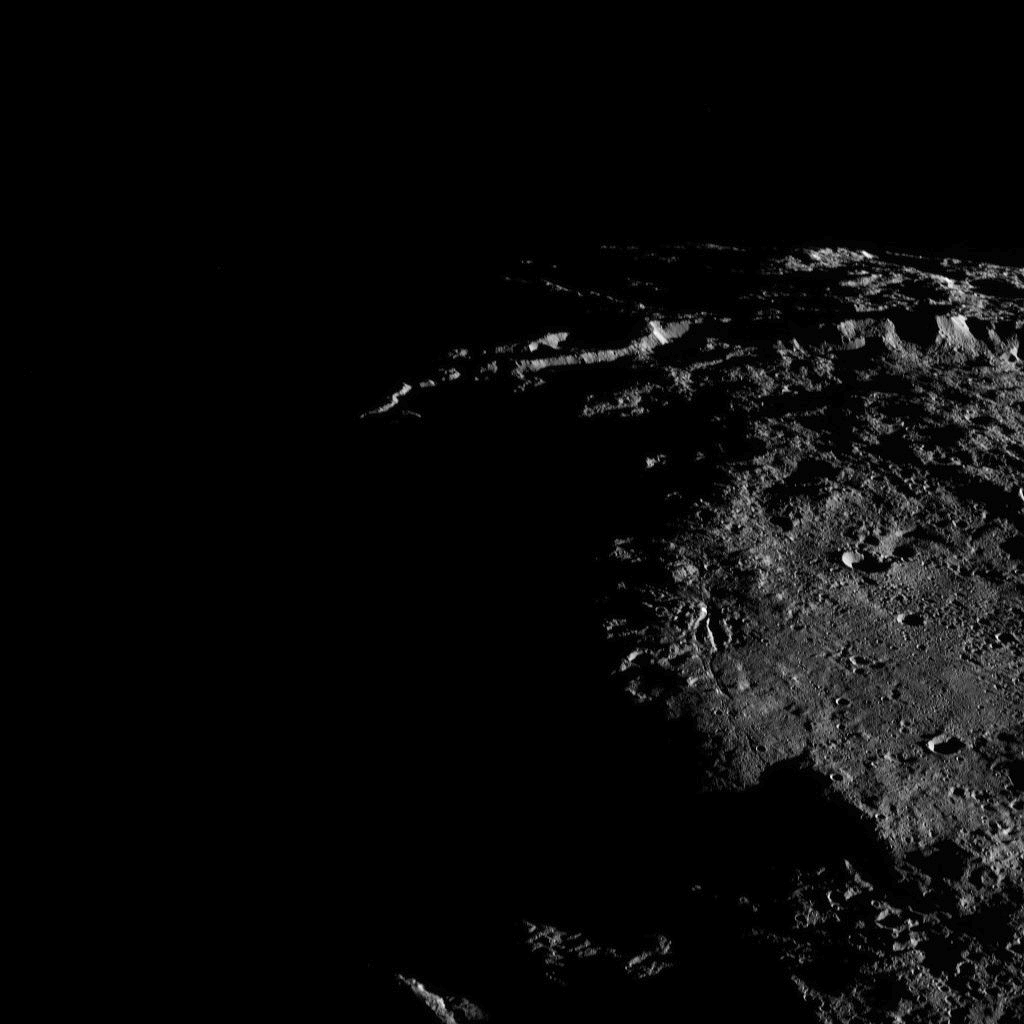

Dawn XMO2 Image 16

Sunlit cliffs tower above Yalode Crater on Ceres in this shadowy perspective view. At 152 miles (260 kilometers) in diameter, Yalode is one of Ceres’ largest craters. A fissure called Nar Sulcus is seen just right of center.

Dawn took this image on Oct. 19, 2016, from its second extended-mission science orbit (XMO2), at a distance of about 920 miles (1,480 kilometers) above the surface. The image resolution is about 460 feet (140 meters) per pixel.

A different view of Yalode, taken almost exactly one year prior, can be seen in PIA20150.

Dawn’s mission is managed by JPL for NASA’s Science Mission Directorate in Washington. Dawn is a project of the directorate’s Discovery Program, managed by NASA’s Marshall Space Flight Center in Huntsville, Alabama. UCLA is responsible for overall Dawn mission science. Orbital ATK, Inc., in Dulles, Virginia, designed and built the spacecraft. The German Aerospace Center, the Max Planck Institute for Solar System Research, the Italian Space Agency and the Italian National Astrophysical Institute are international partners on the mission team.

Credit: NASA/JPL-Caltech/UCLA/MPS/DLR/IDA